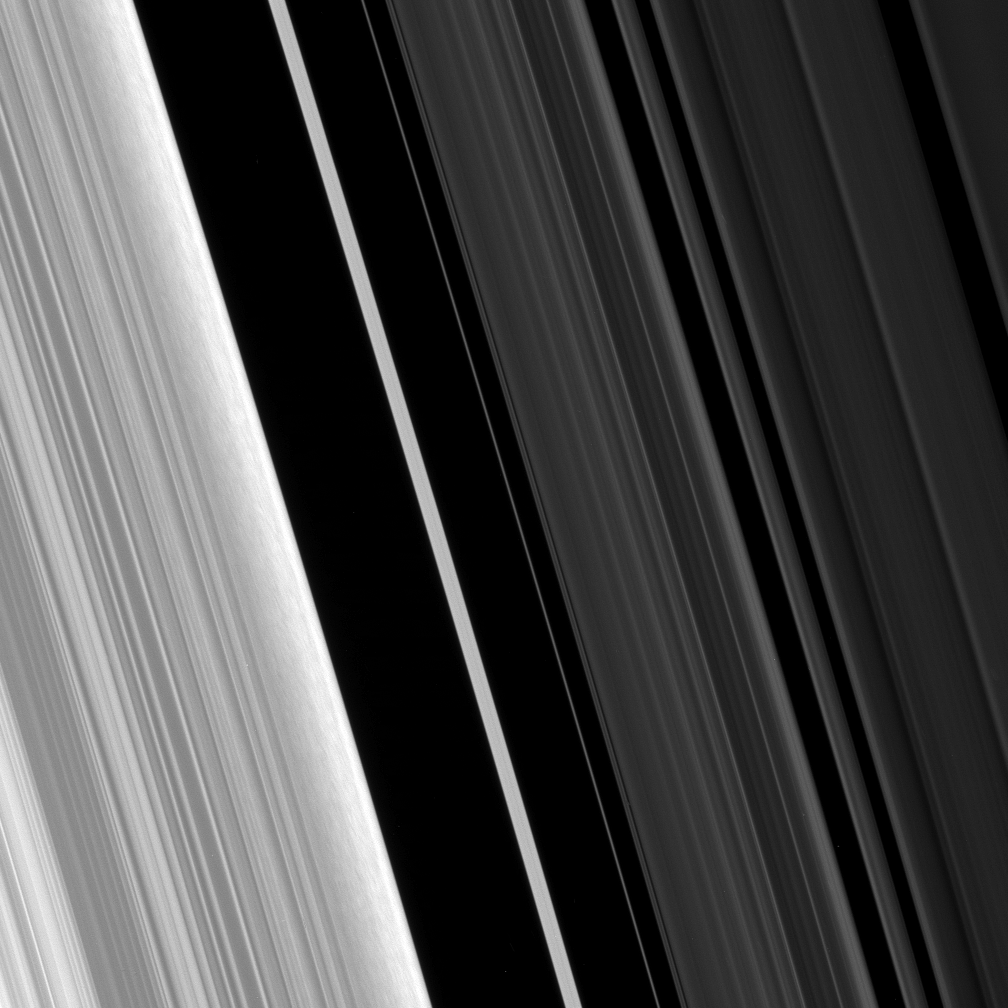

Structure Along the Edge

The Cassini spacecraft stares at the Huygens Gap— the region between Saturn’s outer B ring and the ringlets of the prominent Cassini Division—in this high-resolution view.

Ring scientists think that the scrambled pattern seen here in the B ring’s outer edge might represent gravitational clumping of particles there—that is, the self-gravity of groups of particles orbiting together makes them form clumps. This may be due to the fact that this region is compressed periodically, owing to perturbations by the moon Mimas. The outer B ring edge (at left) is, in fact, sculpted by an orbital resonance with Mimas.

The clumping feature may be due to the fact that this region is compressed periodically, owing to perturbations by Mimas.

This view looks toward the sunlit side of the rings from about 44 degrees below the ringplane. The image was taken in visible light with the Cassini spacecraft narrow-angle camera on May 10, 2008. The view was acquired at a distance of approximately 270,000 kilometers (168,000 miles) from Saturn. Image scale is 1 kilometer (0.6 mile) per pixel.

The Cassini-Huygens mission is a cooperative project of NASA, the European Space Agency and the Italian Space Agency. The Jet Propulsion Laboratory, a division of the California Institute of Technology in Pasadena, manages the mission for NASA’s Science Mission Directorate, Washington, D.C. The Cassini orbiter and its two onboard cameras were designed, developed and assembled at JPL. The imaging operations center is based at the Space Science Institute in Boulder, Colo.

Credit: NASA/JPL/Space Science Institute